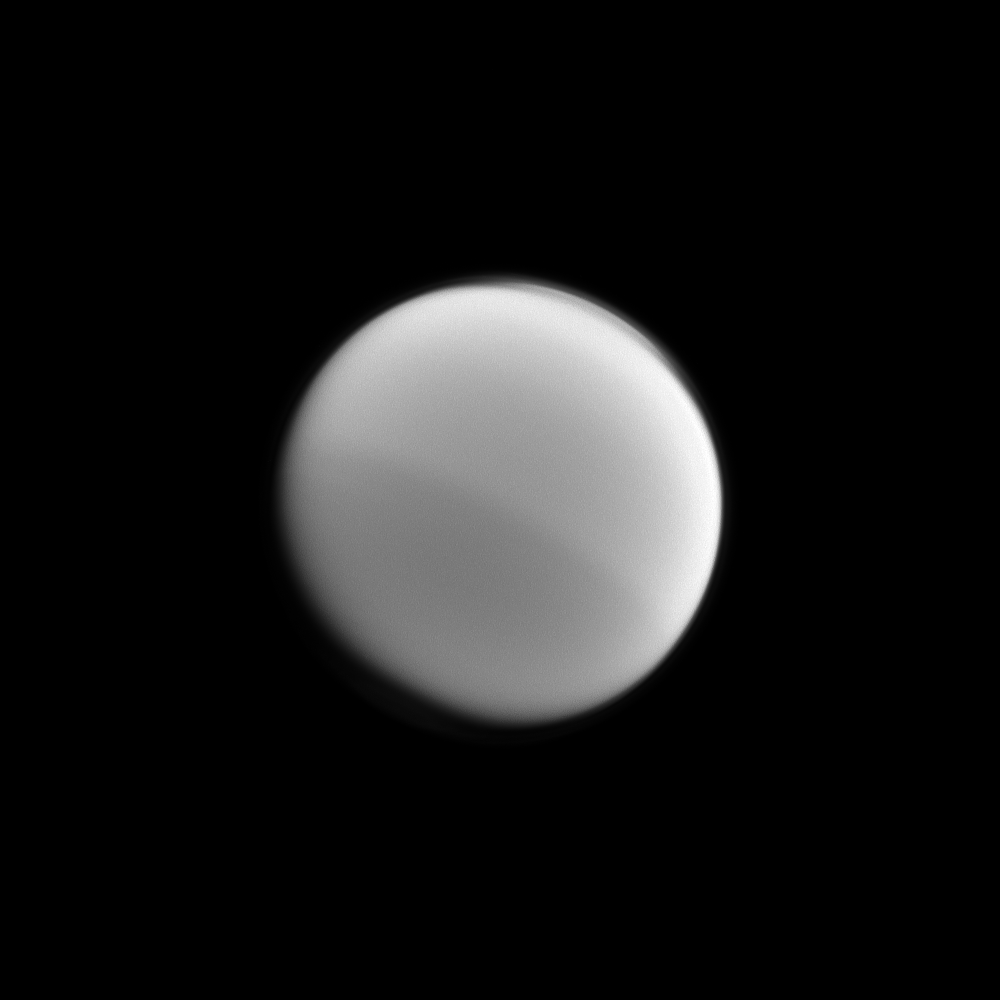

Splitting Titan

Light and dark halves of Titan are visible in this Cassini image which illustrates the seasonal changes in the northern and southern hemispheres. This picture was taken with a spectral filter that is sensitive to absorption of certain wavelengths of light by the methane present in the moon’s atmosphere.

See PIA11603 to learn more about this seasonal hemispheric dichotomy. This view looks toward the anti-Saturn side of Titan (3,200 miles, or 5,150 kilometers across). North on Titan is up and rotated 29 degrees to the right. The moon’s north polar hood is also visible in the top right of the view (see PIA08137 and PIA11594).

The image was taken with the Cassini spacecraft wide-angle camera on Jan. 31, 2012 using a spectral filter sensitive to wavelengths of near-infrared light centered at 890 nanometers. The view was obtained at a distance of approximately 130,000 miles (210,000 kilometers) from Titan and at a Sun-Titan-spacecraft, or phase, angle of 24 degrees. Image scale is 8 miles (12 kilometers) per pixel.

The Cassini-Huygens mission is a cooperative project of NASA, the European Space Agency and the Italian Space Agency. The Jet Propulsion Laboratory, a division of the California Institute of Technology in Pasadena, manages the mission for NASA’s Science Mission Directorate, Washington, D.C. The Cassini orbiter and its two onboard cameras were designed, developed and assembled at JPL. The imaging operations center is based at the Space Science Institute in Boulder, Colo.

Credit: NASA/JPL-Caltech/Space Science Institute